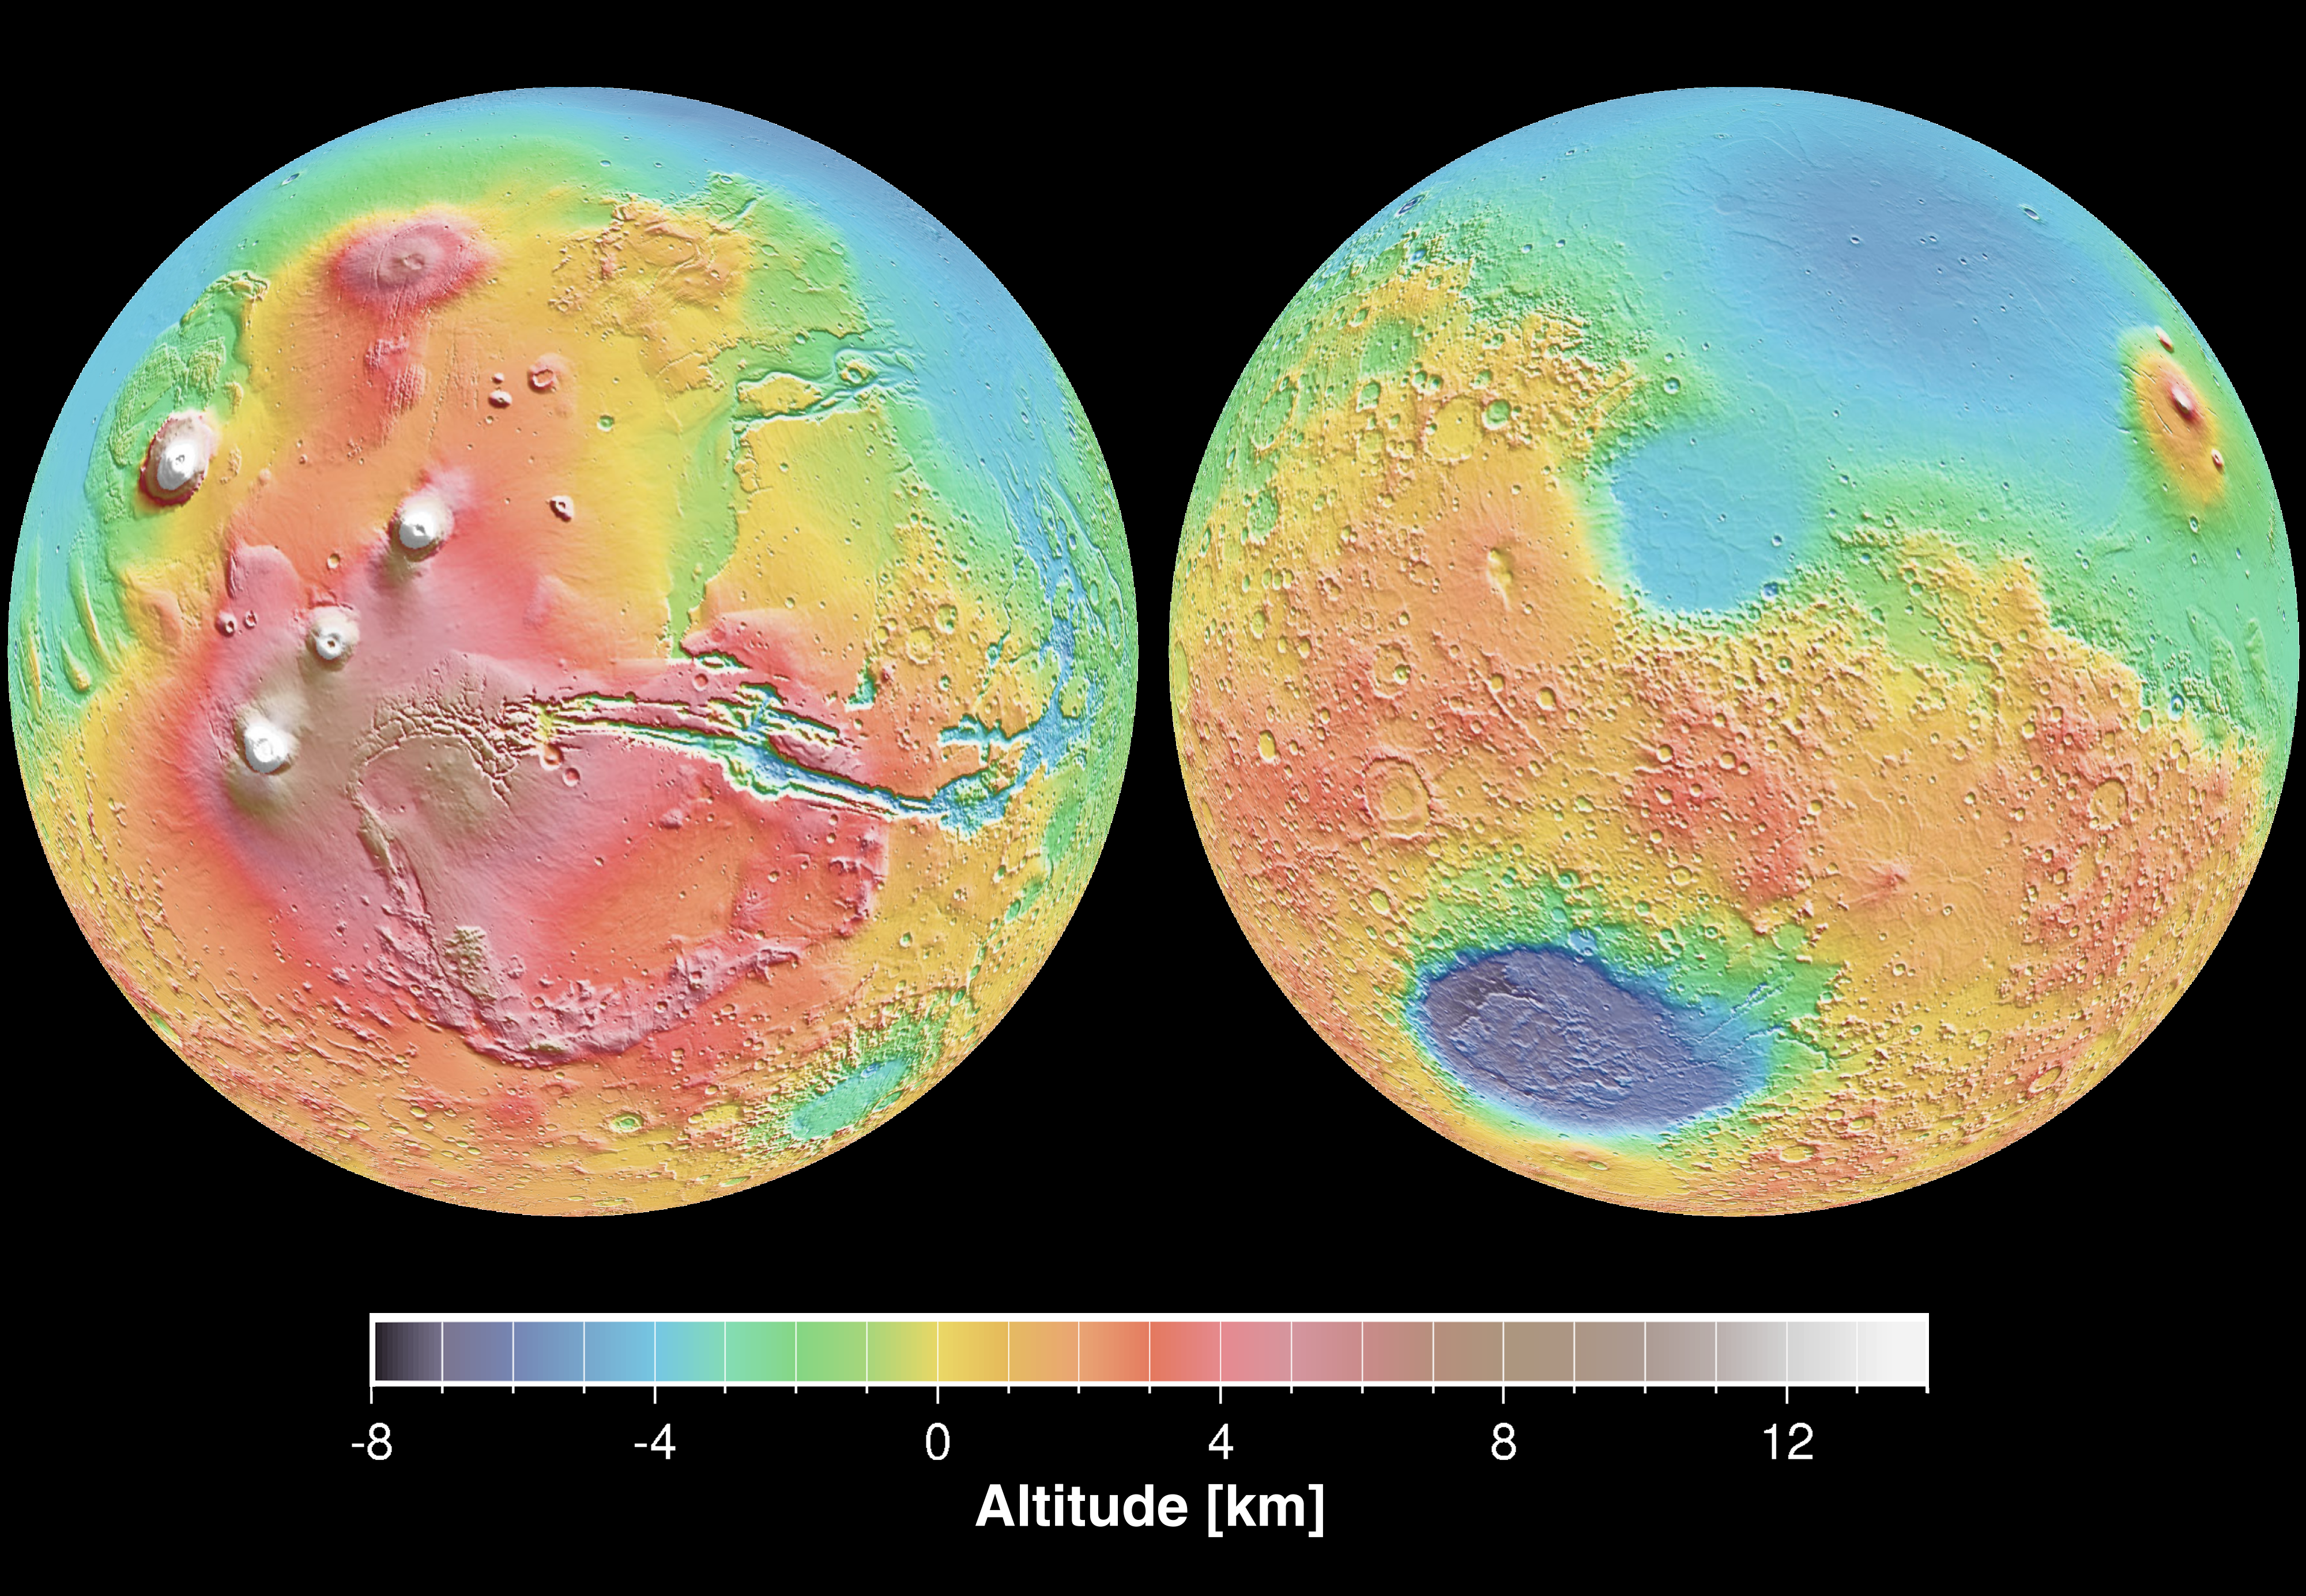

Mars Topography

These maps are global false-color topographic views of Mars at different orientations from the Mars Orbiter Laser Altimeter (MOLA). The maps are orthographic projections that contain over 200,000,000 points and about 5,000,000 altimetric crossovers. The spatial resolution is about 15 kilometers at the equator and less at higher latitudes. The vertical accuracy is less than 5 meters. The right hand image view features the Hellas impact basin (in purple, with red annulus of high standing material). The left hand features the Tharsis topographic rise (in red and white). Note also the subtle textures associated with resurfacing of the northern hemisphere lowlands in the vicinity of the Utopia impact basin. These data were compiled by the Mars Orbiter Laser Altimeter (MOLA) Team led by David Smith at the Goddard Space Flight Center in Greenbelt, MD.

Credit: NASA/JPL